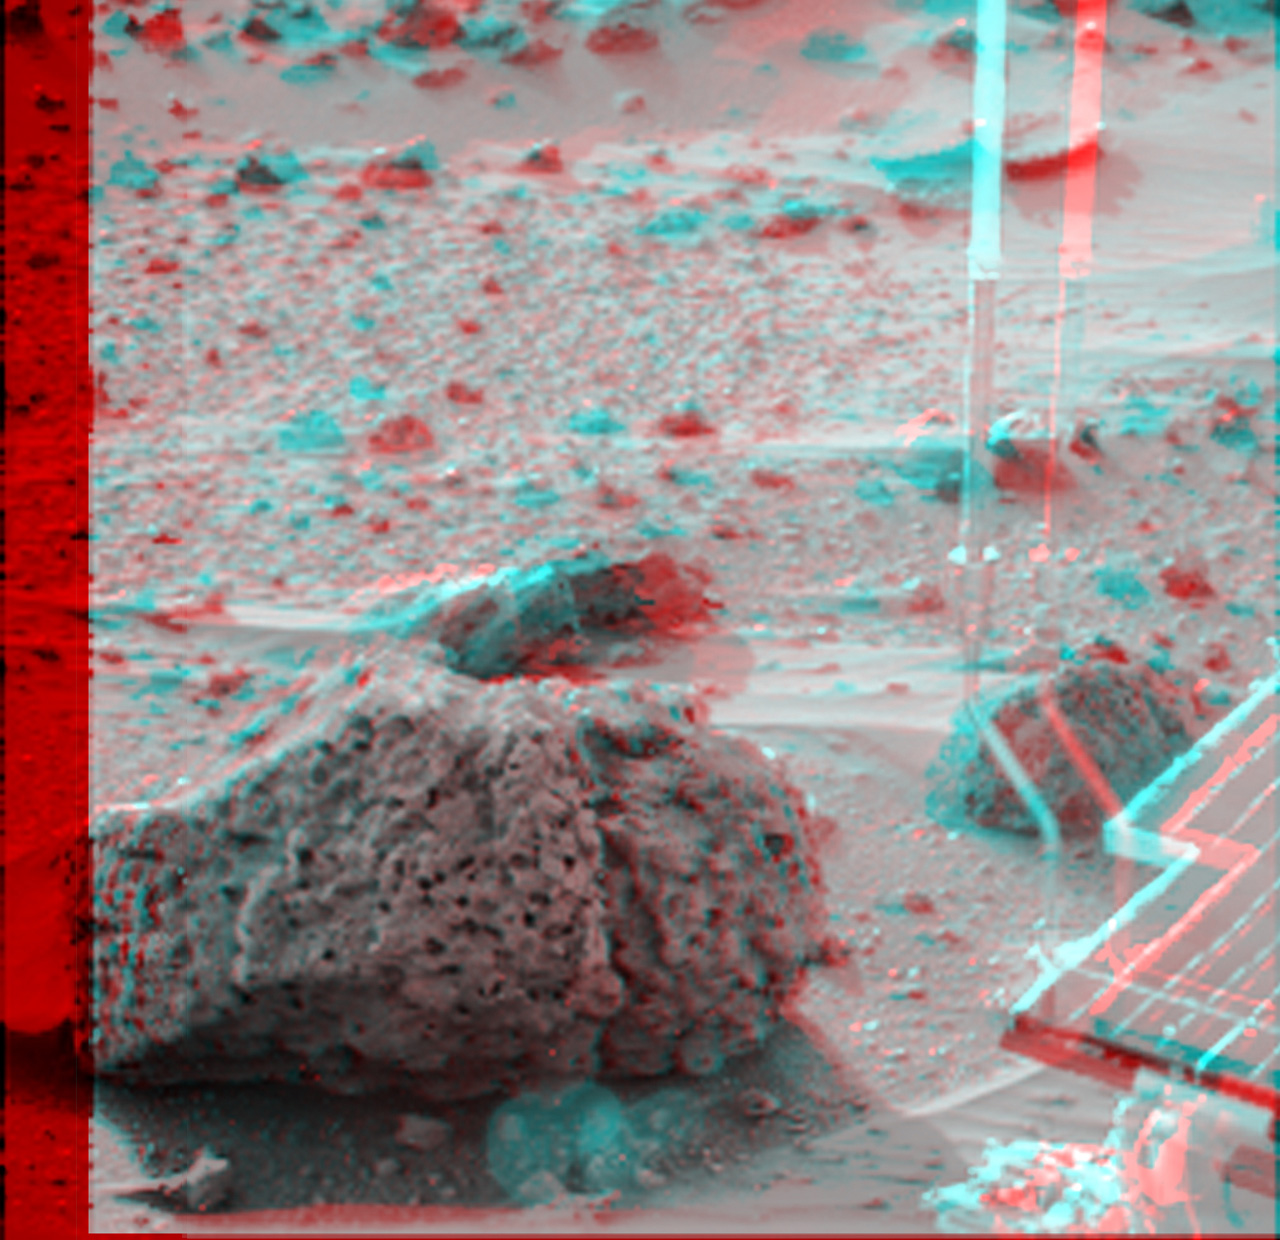

Super Resolution Anaglyph of Barnacle Bill

Barnacle Bill is a small rock immediately west-northwest of the Mars Pathfinder lander and was the first rock visited by the Sojourner Rover’s alpha proton X-ray spectrometer (APXS) instrument. This image and PIA00820 show super resolution techniques applied to the first APXS target rock, which was never imaged with the rover’s forward cameras. Super resolution was applied to help to address questions about the texture of this rock and what it might tell us about its mode of origin.

These views of Barnacle Bill were produced by combining the “Insurance Pan” frames taken while the IMP camera was still in its stowed position on sol2. The composite color frame consists of 5 frames from the right eye, taken with different color filters that were enlarged by 500% and then co-added using Adobe Photoshop to produce, in effect, a super-resolution panchromatic frame that is sharper than an individual frame would be.

The anaglyph view of Barnacle Bill was produced by combining the left (single red-filtered image) with the right eye frames by assigning the left eye view to the red color plane and the right eye view to the green and blue color planes (cyan), to produce a stereo anaglyph mosaic. This mosaic can be viewed in 3-D on your computer monitor or in color print form by wearing red-blue 3-D glasses.

Mars Pathfinder is the second in NASA’s Discovery program of low-cost spacecraft with highly focused science goals. The Jet Propulsion Laboratory, Pasadena, CA, developed and manages the Mars Pathfinder mission for NASA’s Office of Space Science, Washington, D.C. JPL is a division of the California Institute of Technology (Caltech).

Click below to see the left and right views individually.

Left
Right
Photojournal note: Sojourner spent 83 days of a planned seven-day mission exploring the Martian terrain, acquiring images, and taking chemical, atmospheric and other measurements. The final data transmission received from Pathfinder was at 10:23 UTC on September 27, 1997. Although mission managers tried to restore full communications during the following five months, the successful mission was terminated on March 10, 1998.

Credit: NASA/JPL